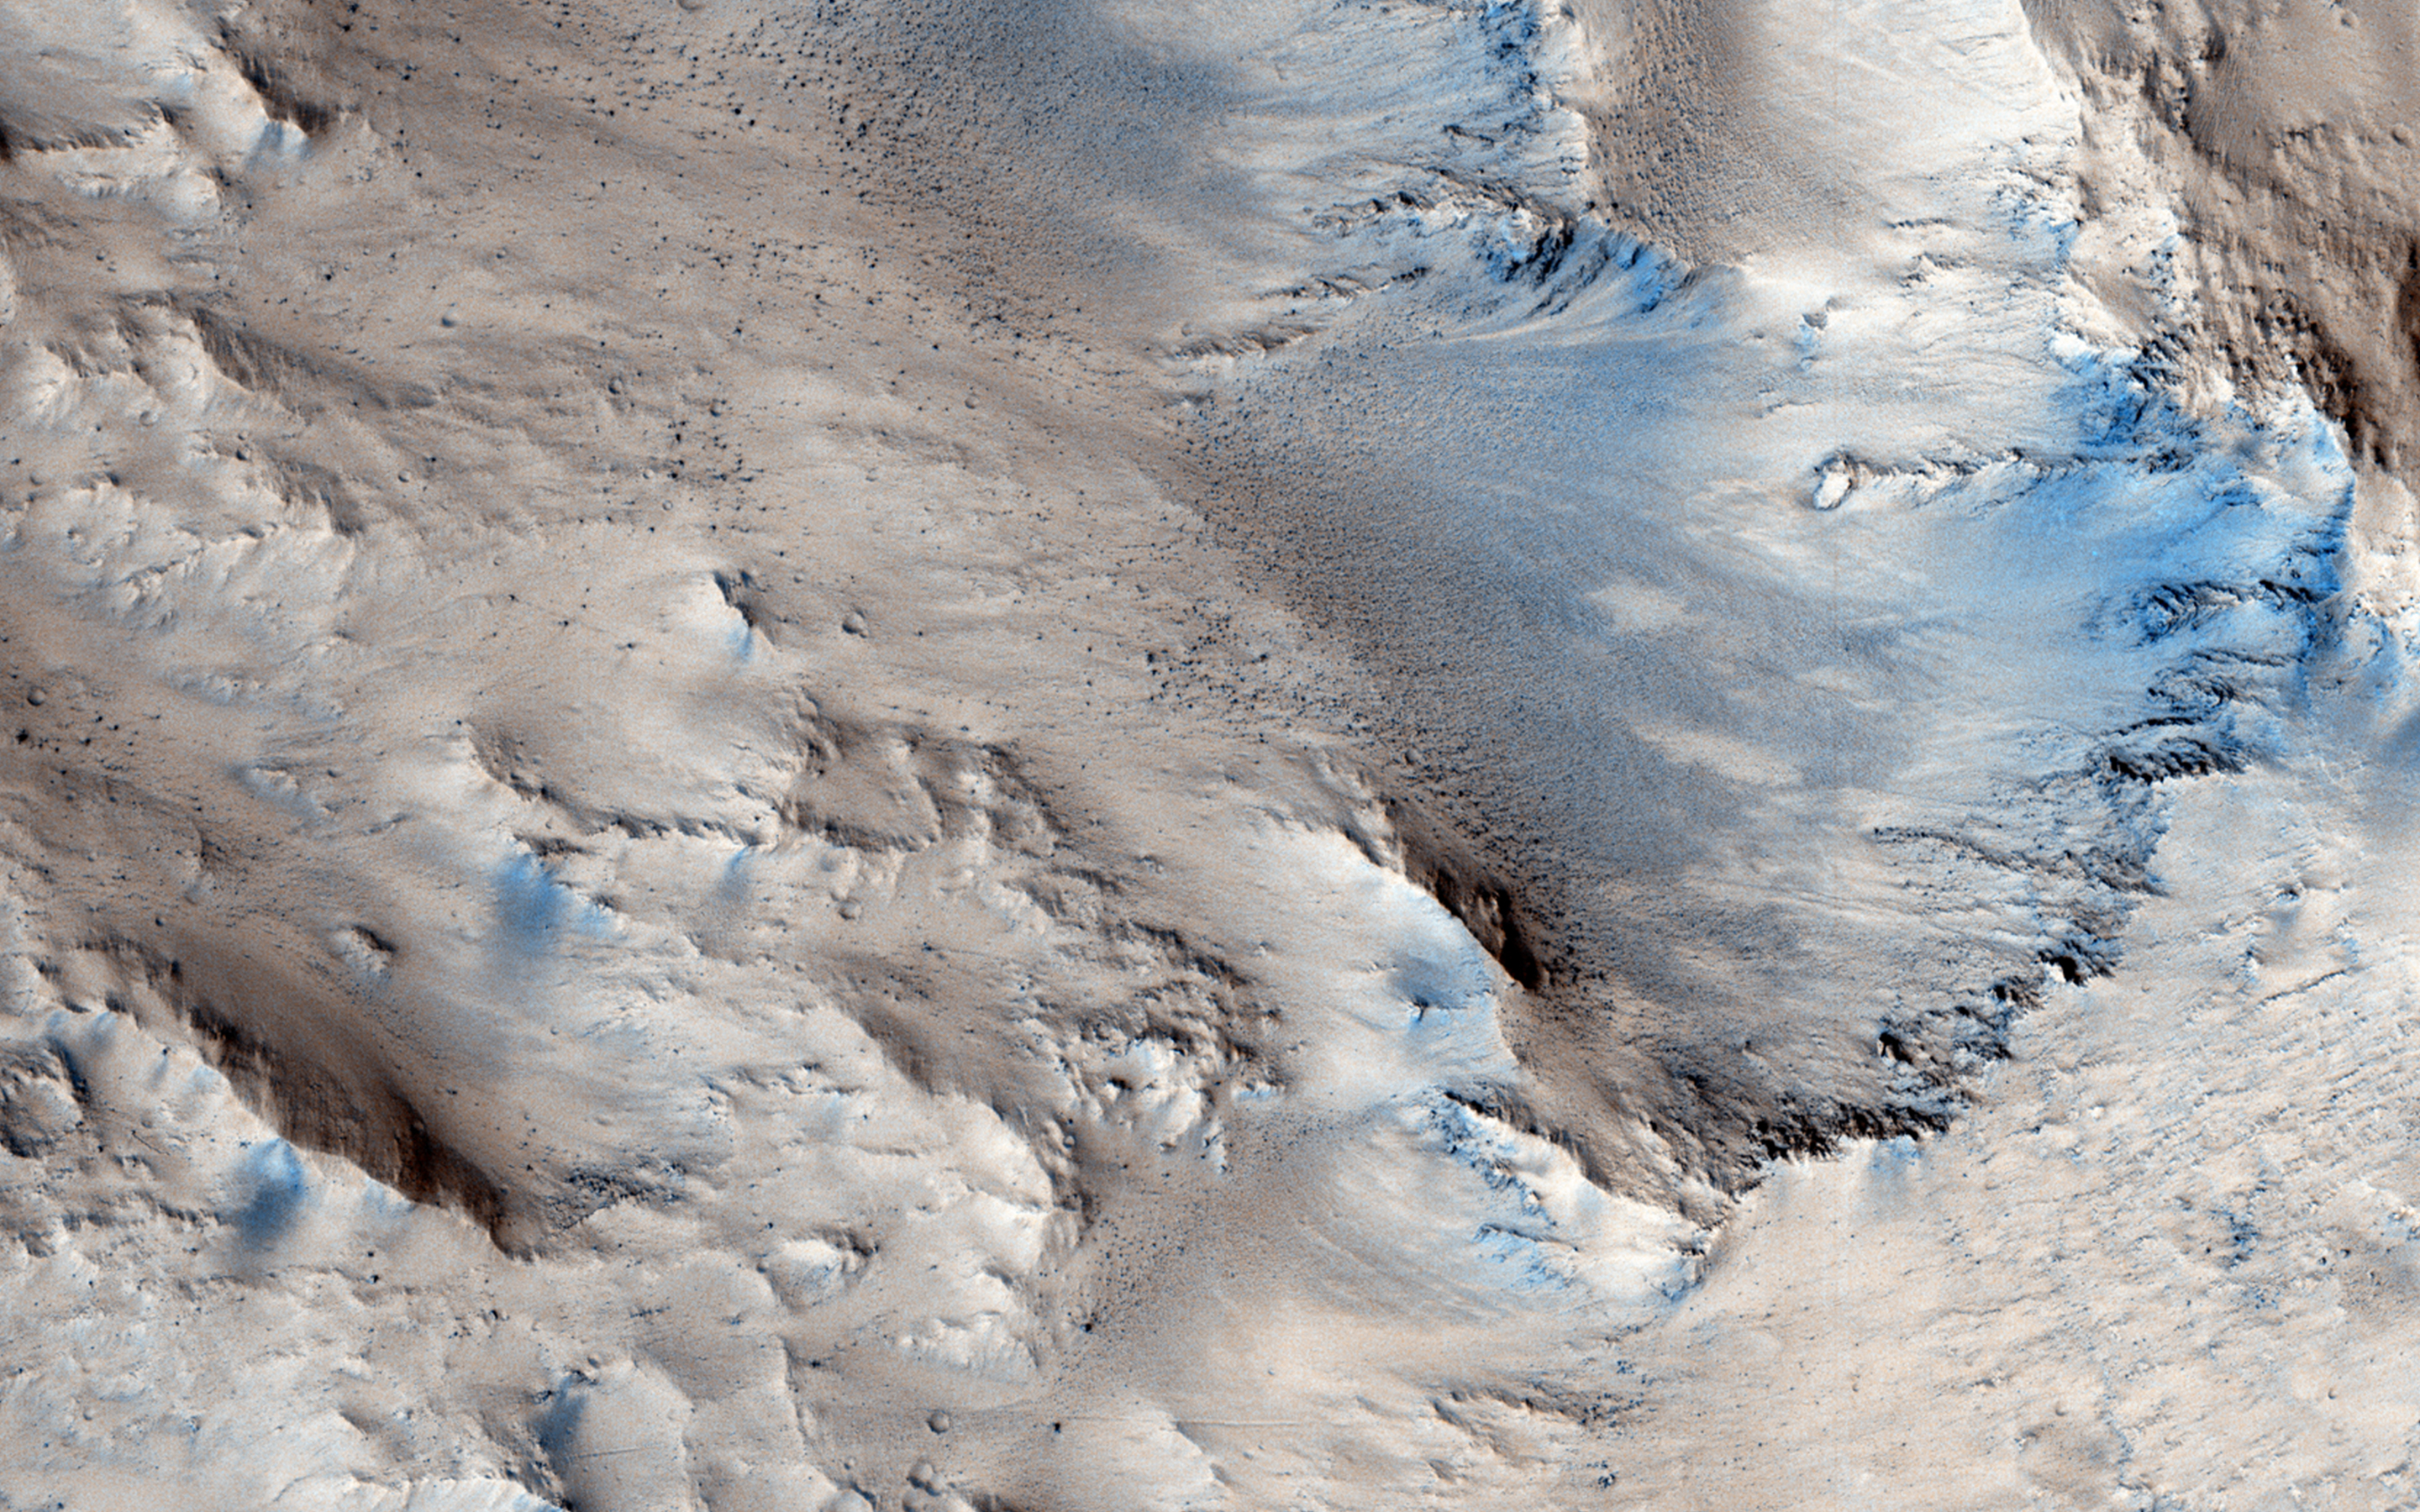

Sedimentary Fans North of Mojave Crater

In this observation, does the morphology of these possible sedimentary fans match those found in Mojave Crater?

A high resolution image can be useful to determine systematic changes in boulder size (an indication of how much energy moved the sediment) or channel characteristics (e.g. width, depth) with distance from Mojave. Is fan stratigraphy, erosional state, and crater density consistent with Mojave as a source of the sediment?

Mojave Crater is special on Mars due to the evidence in and surrounding it that rain may have fallen there in Mars’ past. Rain is thought to have been overwhelmingly, exceedingly rare in Mars’ history, though a local rain event could have been caused by the heat of the impact that formed Mojave Crater.

Note: Mojave Crater is not pictured in this observation.

HiRISE is one of six instruments on NASA’s Mars Reconnaissance Orbiter. The University of Arizona, Tucson, operates HiRISE, which was built by Ball Aerospace & Technologies Corp., Boulder, Colorado. NASA’s Jet Propulsion Laboratory, a division of the California Institute of Technology in Pasadena, manages the Mars Reconnaissance Orbiter Project for NASA’s Science Mission Directorate, Washington.

Credit: NASA/JPL-Caltech/University of Arizona